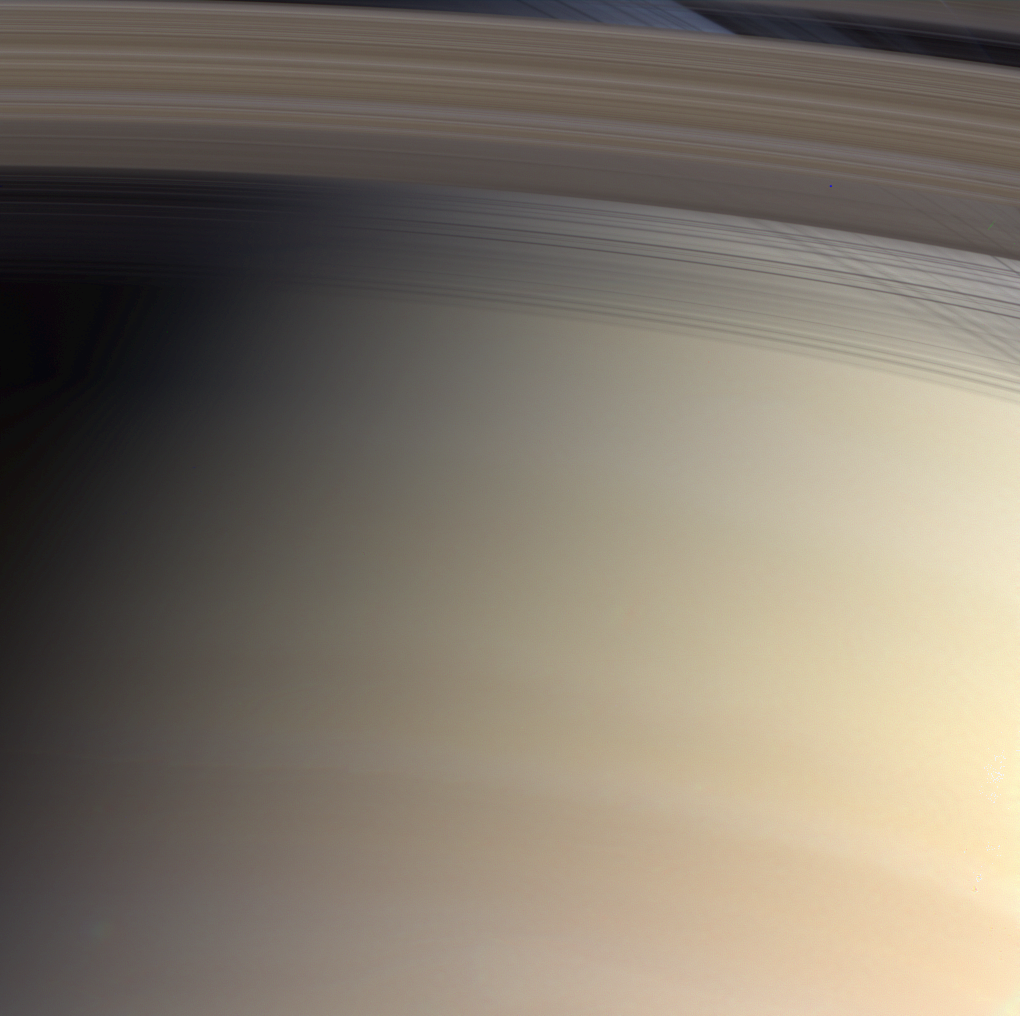

Colorful Threads and Shadows

Saturn’s faintly banded atmosphere is delicately colored and its threadbare rings cross their own shadows in this marvelous natural color view from Cassini.

The planet and its rings would nearly fill the space between Earth and the Moon. Yet, despite their great breadth, the rings are a few meters thick and in some places, very translucent. In this image, we can see through the C ring, which is closest to Saturn, and through the Cassini division, the 4,800-kilometer- (2,980-mile-) wide gap that arcs across the top of the image and separates the optically thick B ring from the A ring. The part of the atmosphere seen through the gap appears darker and more bluish due to scattering at blue wavelengths by the cloud-free upper atmosphere.

The different colors in Saturn’s atmosphere are due to particles whose composition is yet to be determined.

The image was obtained with the Cassini spacecraft narrow angle camera on July 30, 2004, at a distance of 7.6 million kilometers (4.7 million miles) from Saturn. Images taken with red, green and blue filters were combined to create this color view. The image scale is 46 kilometers (28 miles) per pixel.

The Cassini-Huygens mission is a cooperative project of NASA, the European Space Agency and the Italian Space Agency. The Jet Propulsion Laboratory, a division of the California Institute of Technology in Pasadena, manages the Cassini-Huygens mission for NASA’s Office of Space Science, Washington, D.C. The Cassini orbiter and its two onboard cameras, were designed, developed and assembled at JPL. The imaging team is based at the Space Science Institute, Boulder, Colo.

Credit: NASA/JPL/Space Science Institute